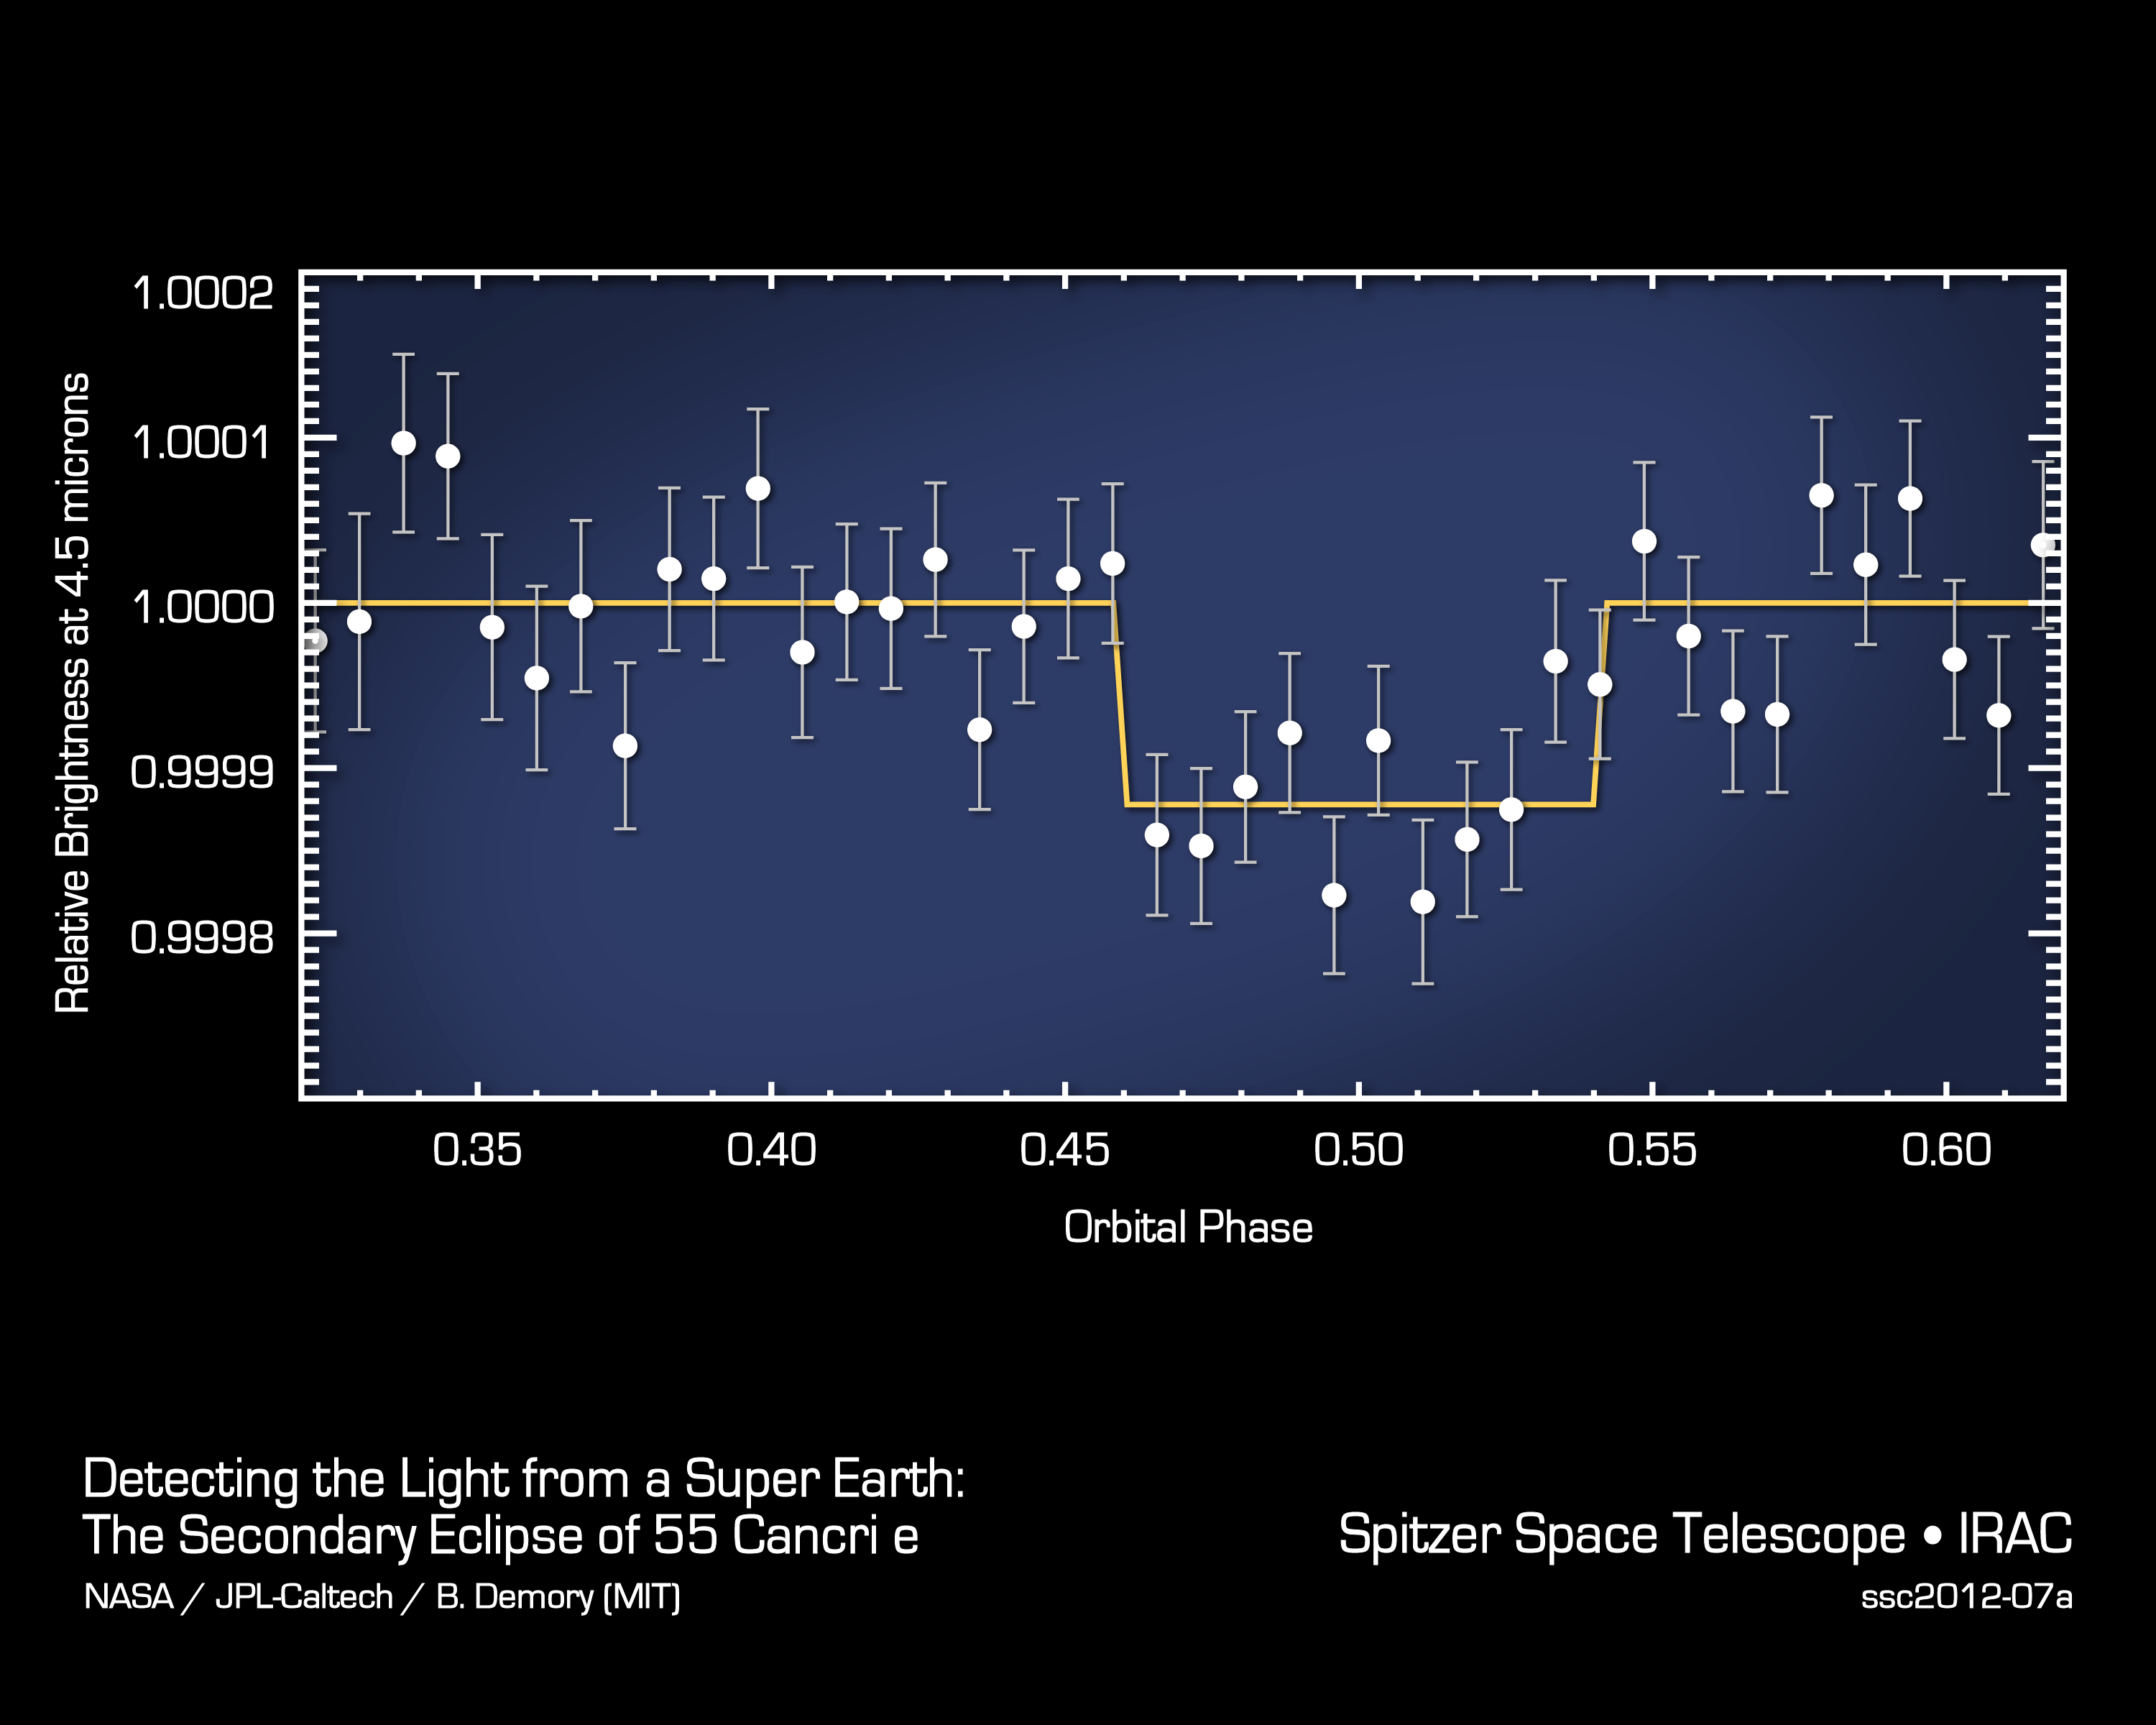

Magician of a Planet Disappears to Reveal Itself

This plot of data from NASA’s Spitzer Space Telescope reveals the light from a “super Earth” called 55 Cancri e. The planet is the smallest yet, beyond our solar system, to reveal its direct light. Super Earths are more massive than Earth but lighter than gas giants like Neptune. While this planet is not habitable, the observations are an important milestone toward being able to eventually perform a similar technique on even smaller, potentially Earth-like planets.

The plot shows how the infrared light from the 55 Cancri system, both the star and planet, changed as the planet passed behind its star in what is called an occultation. When the planet disappeared, the total light dropped, and then increased back to normal levels as the planet circled back into view. The drop indicated how much light came directly from the planet itself. This type of information is important for studying the temperatures and compositions of planetary atmospheres beyond our own.

JPL manages the Spitzer Space Telescope mission for NASA’s Science Mission Directorate in Washington. Science operations are conducted at the Spitzer Science Center at the California Institute of Technology (Caltech) in Pasadena. Data are archived at the Infrared Science Archive housed at the Infrared Processing and Analysis Center at Caltech. Caltech manages JPL for NASA.

Credit: NASA/JPL-Caltech/MIT